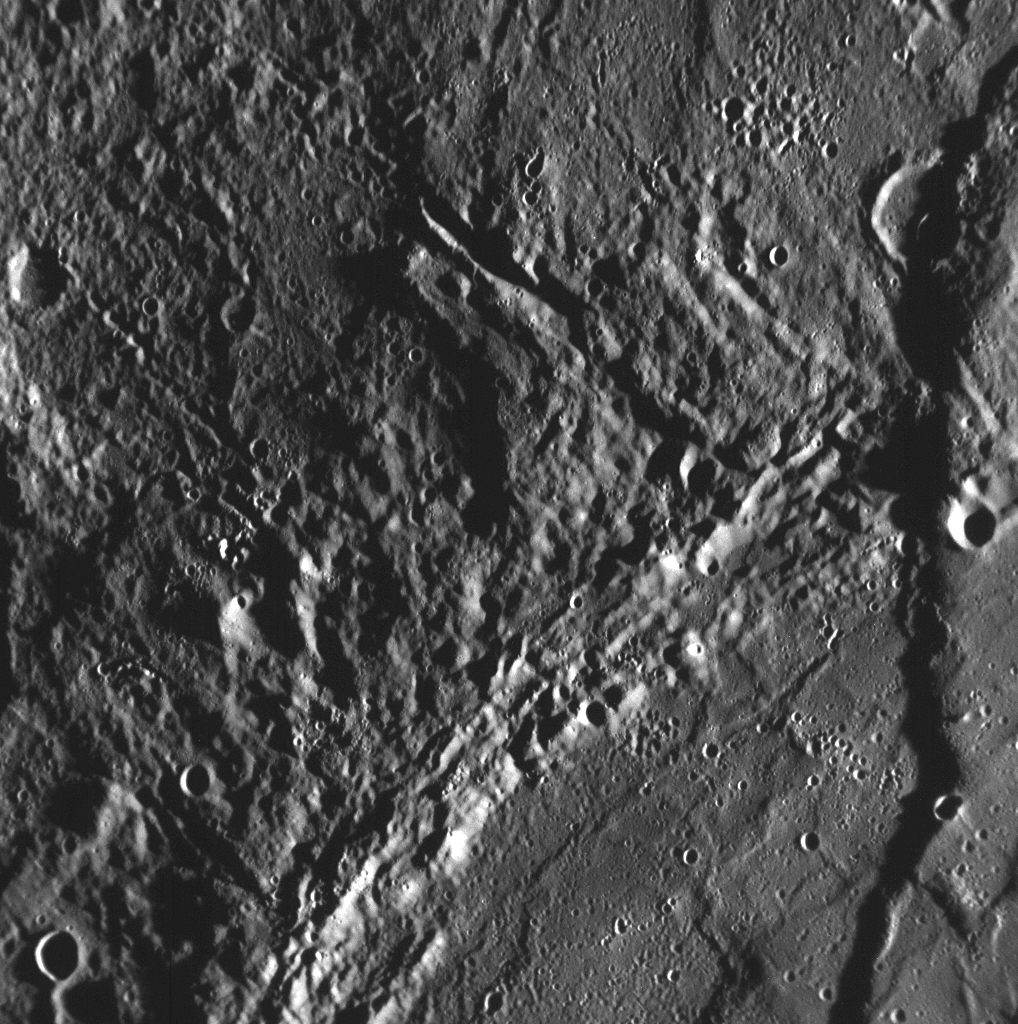

Mercury’s Long Cliffs

As the MESSENGER team continues to study the high-resolution images taken during the Mercury flyby encounter on January 14, 2008, scarps (cliffs) that extend for long distances are discovered. This frame, taken by the Narrow Angle Camera (NAC) of the Mercury Dual Imaging System (MDIS), shows a region of Mercury’s surface previously unseen by spacecraft and a large scarp crossing vertically through the scene, on the far right of the image. This scarp is the northern continuation of the one seen in the NAC image released on January 16 (PIA10174). The width of this image is about 200 kilometers (about 125 miles), showing that these scarps can be hundreds of kilometers long on Mercury.

The presence of many long and high scarps, as discovered from pictures from the Mariner 10 mission in 1974 and 1975, suggests a history for Mercury that is unlike that of any of the other planets in the solar system. These giant scarps are believed to have formed when Mercury’s interior cooled and the entire planet shrank slightly as a result. However, Mariner 10 was able to view less than half the planet, so the global extent of these scarps has been unknown. MESSENGER images, like this one, are providing the first high-resolution looks at many areas on Mercury’s surface, and science team members are busy mapping these newly discovered scarps to see whether they are common everywhere on the planet.

Mission Elapsed Time (MET) of image: 108826206

These images are from MESSENGER, a NASA Discovery mission to conduct the first orbital study of the innermost planet, Mercury. For information regarding the use of images, see the MESSENGER image use policy.

Credit: NASA/Johns Hopkins University Applied Physics Laboratory/Carnegie Institution of Washington